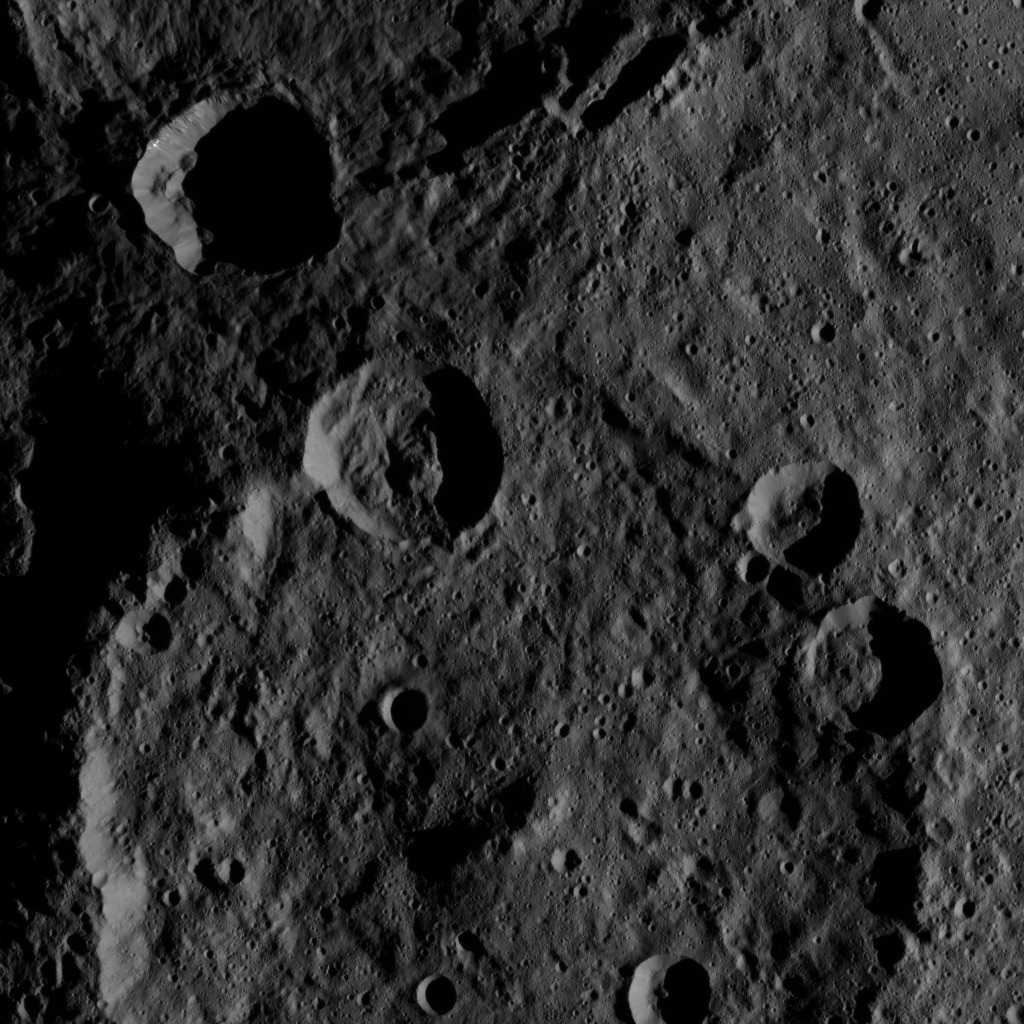

Dawn HAMO Image 28

This image, taken by NASA’s Dawn spacecraft, shows the surface of dwarf planet Ceres from an altitude of 915 miles (1,470 kilometers). The image was taken on August 24, 2015, and has a resolution of 450 feet (140 meters) per pixel.

Dawn’s mission is managed by JPL for NASA’s Science Mission Directorate in Washington. Dawn is a project of the directorate’s Discovery Program, managed by NASA’s Marshall Space Flight Center in Huntsville, Alabama. UCLA is responsible for overall Dawn mission science. Orbital ATK, Inc., in Dulles, Virginia, designed and built the spacecraft. The German Aerospace Center, the Max Planck Institute for Solar System Research, the Italian Space Agency and the Italian National Astrophysical Institute are international partners on the mission team.

Credit: NASA/JPL-Caltech/UCLA/MPS/DLR/IDA